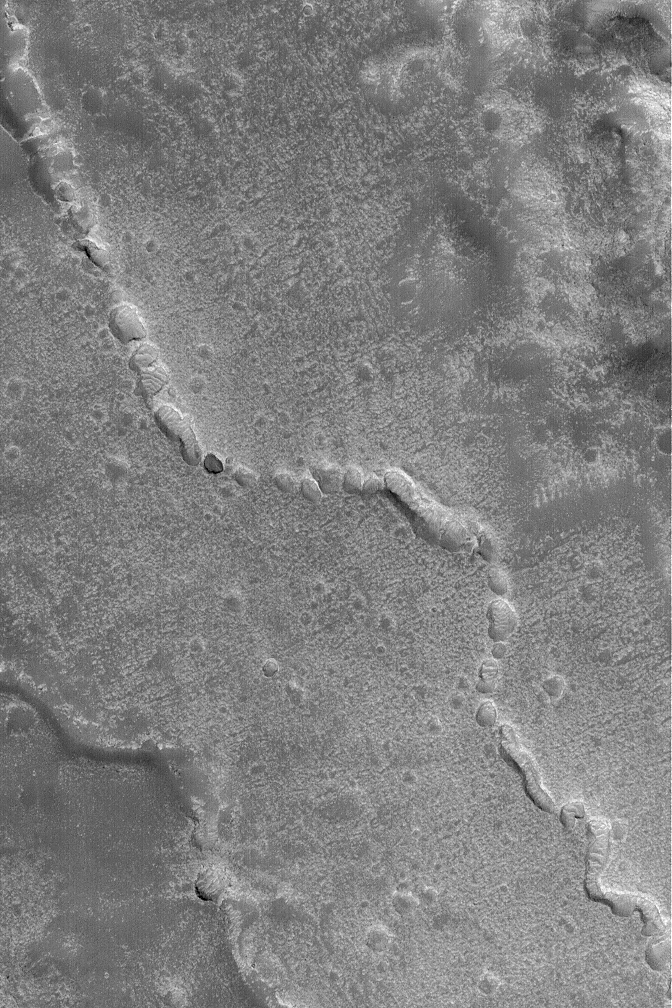

Collapsed Subsurface Channel

16 April 2004
This Mars Global Surveyor (MGS) Mars Orbiter Camera (MOC) image shows evidence of a collapsed lava tube (or other form of subterranean channel) on the plains northwest of the Elysium volcanoes. Lava or another fluid (e.g., water) was transported through a subsurface channel; later, the roof collapsed to form a series of pits and troughs, revealing the channel’s location. This landform is located near 32.7°N, 219.5°W. The image covers an area about 3 km (1.9 mi) across. Sunlight illuminates the scene from the lower left.

Credit: NASA/JPL/Malin Space Science Systems